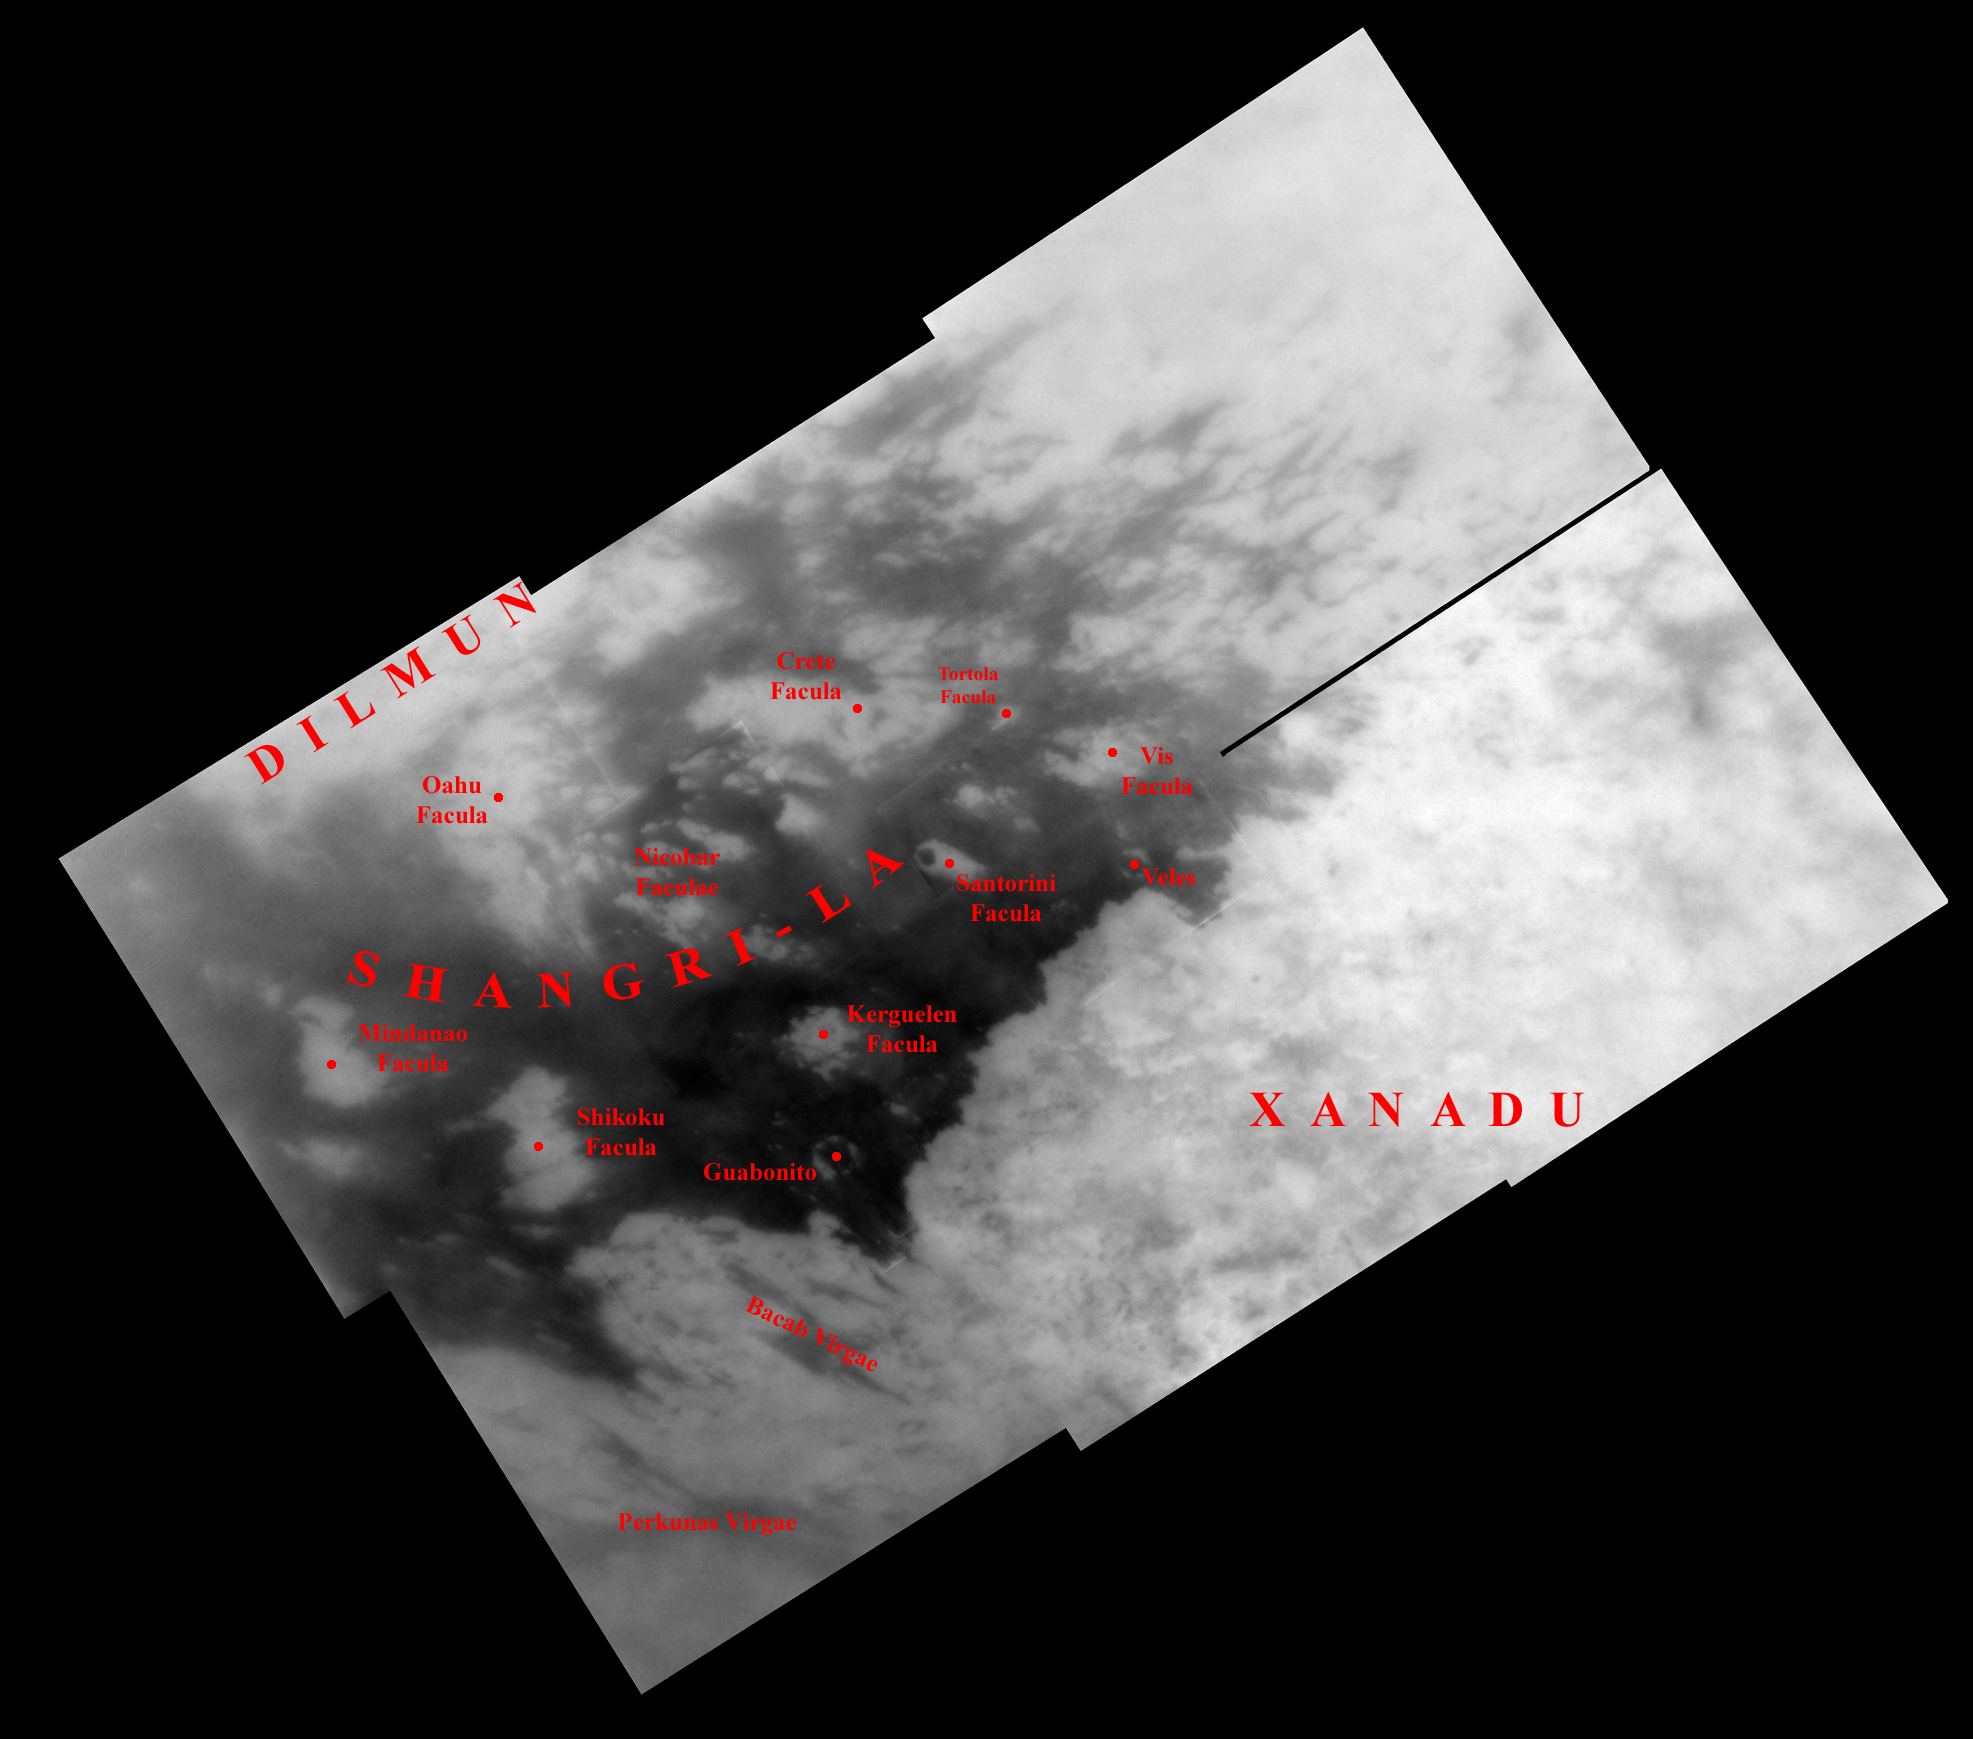

Naming New Lands – October Flyby (annotated)

Like an ancient mariner charting the coastline of an unexplored wilderness, Cassini’s repeated encounters with Titan are turning a mysterious world into a more familiar place.

During a Titan flyby on Oct. 28, 2005, the spacecraft’s narrow-angle camera acquired multiple images that were combined to create the mosaic presented here. Provisional names applied to Titan’s features are shown; an unannotated version of the mosaic is also available (see PIA07754).

The mosaic is a high resolution close-up of two contrasting regions: dark Shangri-La and bright Xanadu. This view has a resolution of 1 kilometer (0.6 mile) per pixel and is centered at 2.5 degrees north latitude, 145 degrees west longitude, near the feature called Santorini Facula. The mosaic is composed of 10 images obtained on Oct. 28, 2005, each processed to enhance surface detail. It is an orthographic projection, rotated so that north on Titan is up.

The Cassini-Huygens mission is a cooperative project of NASA, the European Space Agency and the Italian Space Agency. The Jet Propulsion Laboratory, a division of the California Institute of Technology in Pasadena, manages the mission for NASA’s Science Mission Directorate, Washington, D.C. The Cassini orbiter and its two onboard cameras were designed, developed and assembled at JPL. The imaging operations center is based at the Space Science Institute in Boulder, Colo.

Credit: NASA/JPL/Space Science Institute